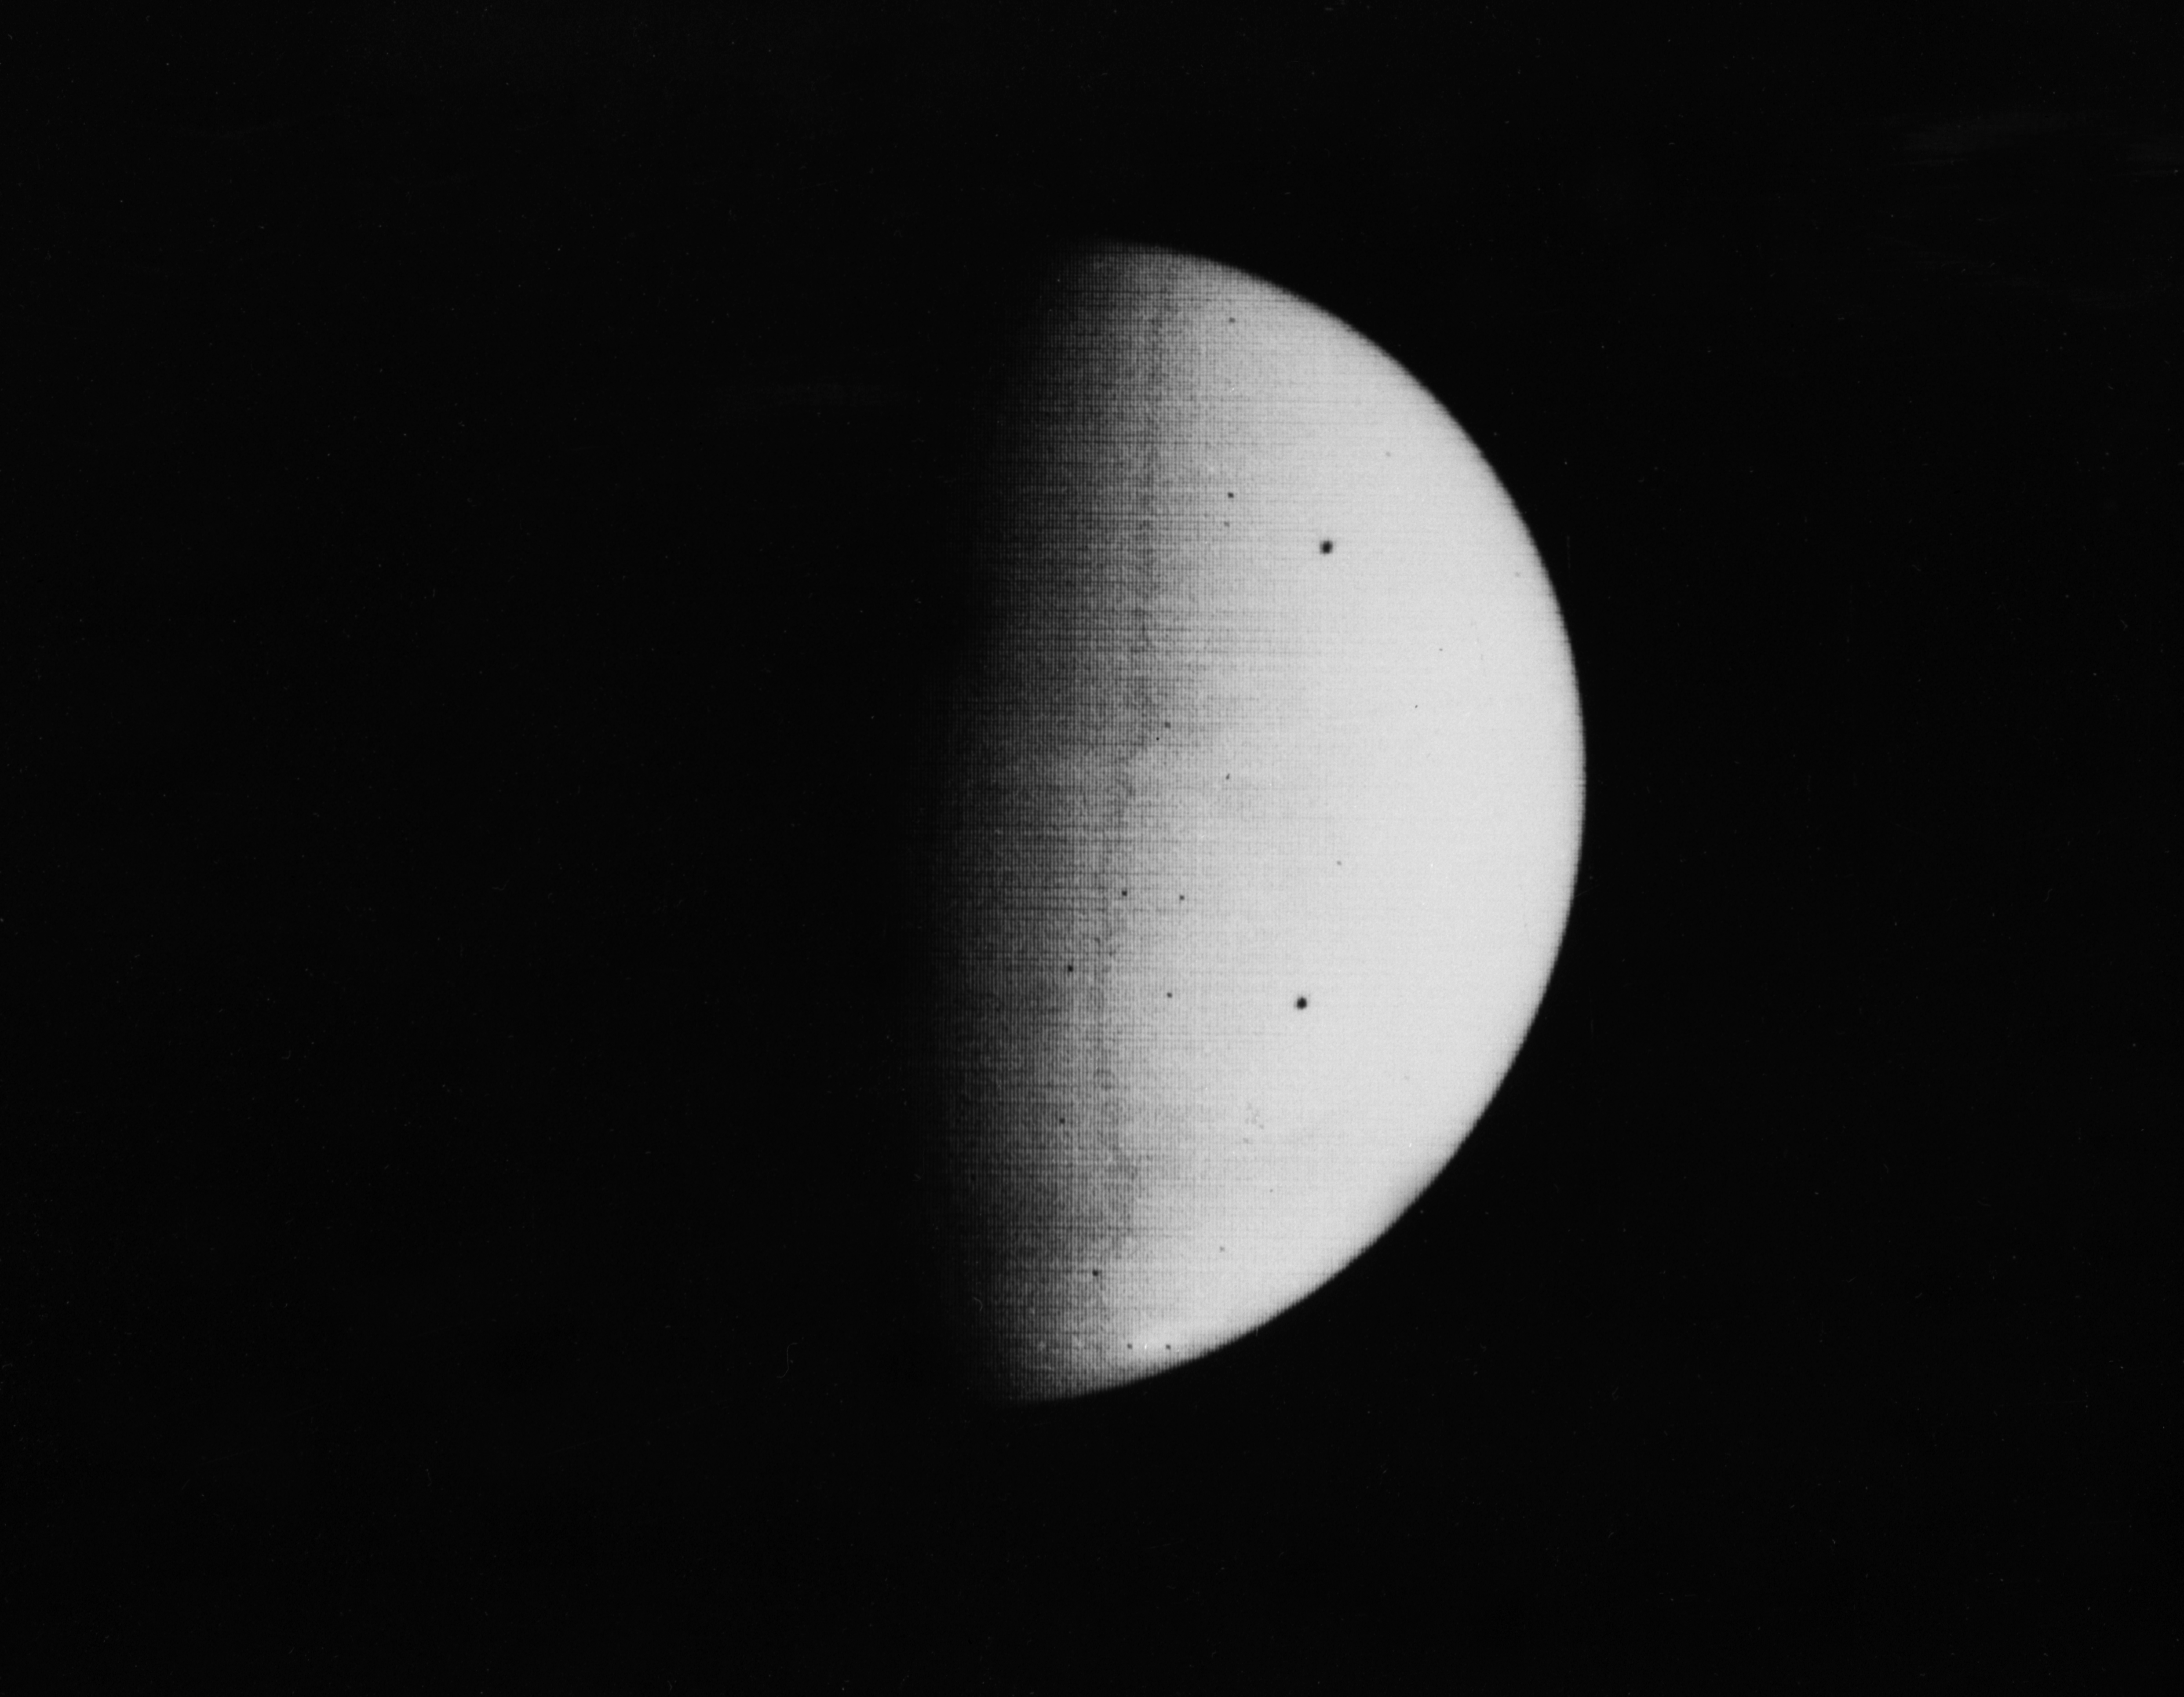

South Pole as viewed by Mariner 9 on Mars Approach

Mariner 9 took this picture of Mars at 3:38 a.m. PST, November 11, 1971, during its approach to the planet. The south polar cap (at the bottom of the planet disc) shines dimly through the apparent atmospheric haze, probably dust. This was the fourteenth picture taken during a 24-hour series of Mars surveillance photos. The picture was taken with Mariner’s narrow-angle camera from a distance of 445,000 miles. The “dust storm” has obscured the usually prominent Martian surface features from ground-based observers for several months.

Mariner 9 was the first spacecraft to orbit another planet. The spacecraft was designed to continue the atmospheric studies begun by Mariners 6 and 7, and to map over 70% of the Martian surface from the lowest altitude (1500 kilometers [900 miles]) and at the highest resolutions (1 kilometer per pixel to 100 meters per pixel) of any previous Mars mission.

Mariner 9 was launched on May 30, 1971 and arrived on November 14, 1971.

Credit: NASA/JPL